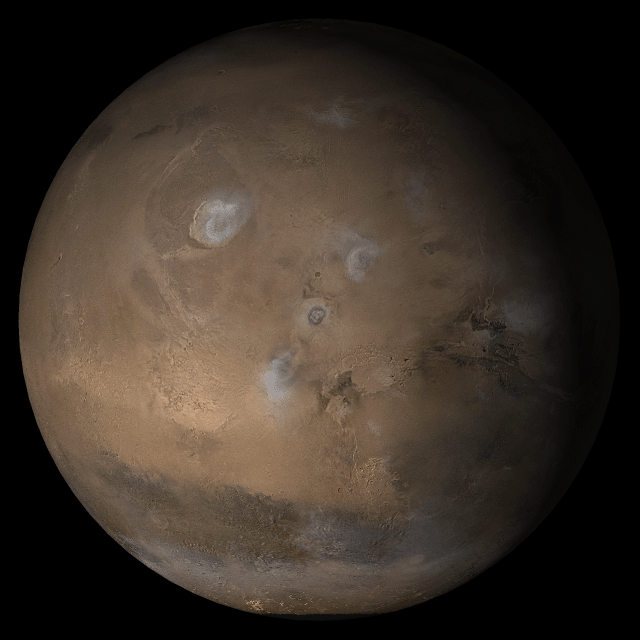

Mars at Ls 160°: Tharsis

This picture is a composite of Mars Global Surveyor (MGS) Mars Orbiter Camera (MOC) daily global images.acquired at Ls 160° during a previous Mars year. This month, Mars looks similar, as Ls 160° occurs in mid-February 2005. The picture shows the Tharsis face of Mars. Over the course of the month, additional faces of Mars as it appears at this time of year are being posted for MOC Picture of the Day. Ls, solar longitude, is a measure of the time of year on Mars. Mars travels 360° around the Sun in 1 Mars year. The year begins at Ls.0° — the start of northern spring and southern summer.

Season: Northern Summer/Southern Winter

Credit: NASA/JPL/Malin Space Science Systems